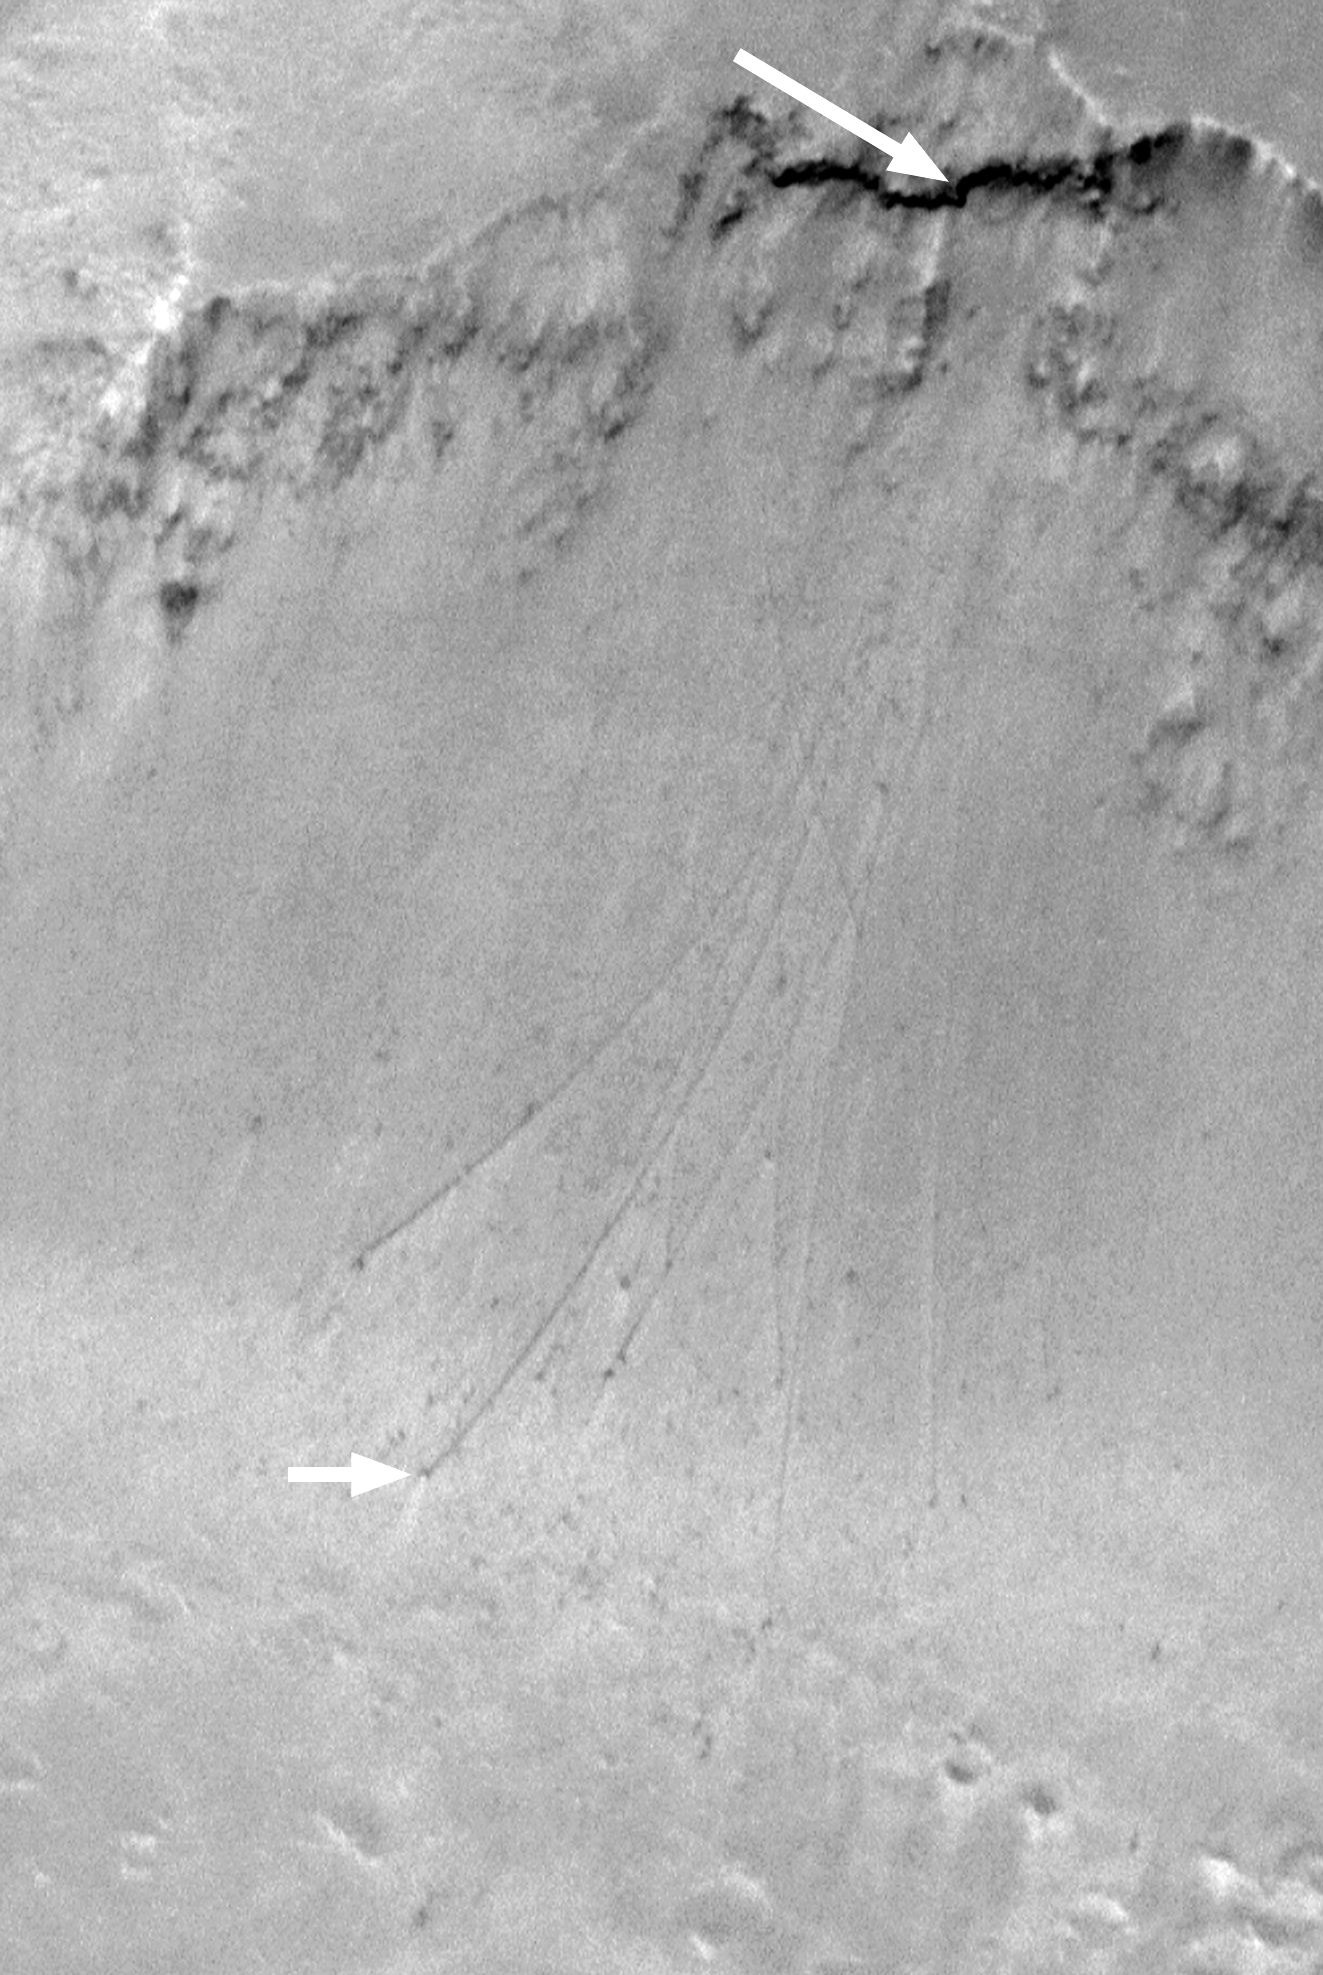

Boulder Tracks on Schiaparelli Basin South Wall

The above Mars Orbiter Camera (MOC) image shows a portion of the slope just inside the south rim of the approximately 400 kilometer-(250 mile)-wide Schiaparelli Basin near the martian equator. The large white arrow points to a steep cliff exposure of dark-toned rock. The small white arrow points to one of several ~18 meter (59 feet) diameter boulders that apparently broke off the steep, dark cliff and rolled down the slope to the basin floor. Each boulder left behind a trail on the relatively soft, dusty slope. In addition, some of the boulders exhibit a bright wind streak pointing toward the lower left/center, indicating that these boulders have been sitting there long enough to influence local wind distribution of sediment.

Before the Mars Global Surveyor (MGS) mission, boulder tracks such as these had never been seen on Mars before, but in the 1960s and 1970s several examples on the Moon and Earth were documented. The picture shown here covers an area approximately 2.8 kilometers (1.7 miles) by 4.4 kilometers (2.7 miles). Illumination is from the lower left. The picture was acquired in January 1998 during the MGS Aerobrake-1 Orbits imaging campaign, and was presented at the 30th Lunar and Planetary Science Conference in Houston, Texas, March 1999.

Malin Space Science Systems and the California Institute of Technology built the MOC using spare hardware from the Mars Observer mission. MSSS operates the camera from its facilities in San Diego, CA. The Jet Propulsion Laboratory’s Mars Surveyor Operations Project operates the Mars Global Surveyor spacecraft with its industrial partner, Lockheed Martin Astronautics, from facilities in Pasadena, CA and Denver, CO.

Credit: NASA/JPL/MSSS